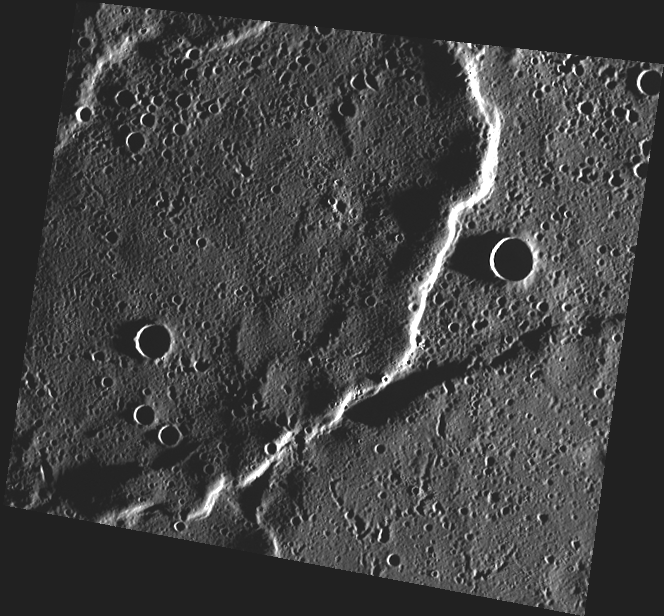

Ebb and Flow

This image, taken with the Wide Angle Camera (WAC), shows a lava flow front in Mercury’s northern volcanic plains region. The flow front is quite long, indicating that large volumes of highly fluid lava erupted quickly and covered large areas to form the mercurian smooth plains.

This image was acquired as part of MDIS’s high-incidence-angle base map. The high-incidence-angle base map is a major mapping activity in MESSENGER’s extended mission and complements the surface morphology base map of MESSENGER’s primary mission that was acquired under generally more moderate incidence angles. High incidence angles, achieved when the Sun is near the horizon, result in long shadows that accentuate the small-scale topography of geologic features. The high-incidence-angle base map is being acquired with an average resolution of 200 meters/pixel.

Date acquired: July 25, 2012
Image Mission Elapsed Time (MET): 251688269
Image ID: 2264623
Instrument: Wide Angle Camera (WAC) of the Mercury Dual Imaging System (MDIS)
WAC filter: 7 (748 nanometers)
Center Latitude: 74.68°
Center Longitude: 326.4° E
Resolution: 178 meters/pixel
Scale: This scene is about 105 km (65 mi) across.
Incidence Angle: 87.5°
Emission Angle: 25.8°
Phase Angle: 113.4°

The MESSENGER spacecraft is the first ever to orbit the planet Mercury, and the spacecraft’s seven scientific instruments and radio science investigation are unraveling the history and evolution of the Solar System’s innermost planet. Visit the Why Mercury? section of this website to learn more about the key science questions that the MESSENGER mission is addressing. During the one-year primary mission, MDIS acquired 88,746 images and extensive other data sets. MESSENGER is now in a year-long extended mission, during which plans call for the acquisition of more than 80,000 additional images to support MESSENGER’s science goals.

These images are from MESSENGER, a NASA Discovery mission to conduct the first orbital study of the innermost planet, Mercury. For information regarding the use of images, see the MESSENGER image use policy.

Credit: NASA/Johns Hopkins University Applied Physics Laboratory/Carnegie Institution of Washington